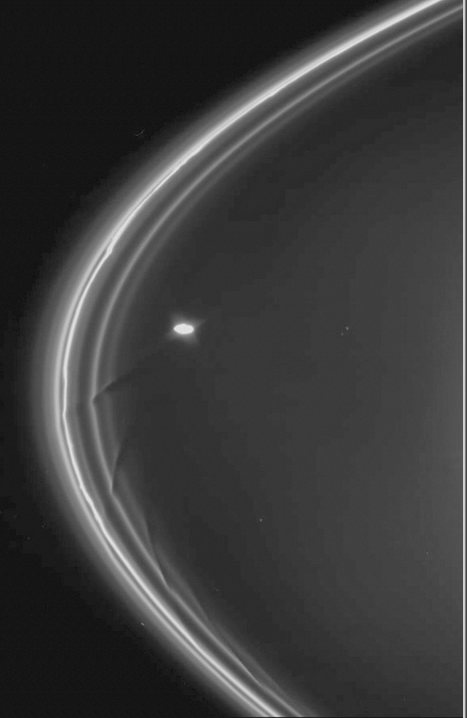

The Effect of Prometheus on the F Ring

This movie features a simulation showing the changes to a portion of Saturn’s F ring as the shepherding moon Prometheus swings by it. The animation uses data obtained by the imaging cameras aboard NASA’s Cassini spacecraft.

This computer-generated simulation depicts a 10-degree portion of the F ring (out of the 360-degree sweep of the full F ring). Prometheus moves from left to right just below the field of view. In the full version, the moon’s effects on the ring are shown as they would occur over a total span of 72 days.

The abridged movie, “Dance of Particles in Saturn’s F Ring,” starts by showing the segment over an eight-day period just as Prometheus first passes by. It then jumps 60 days. We follow Prometheus’s return for another four days as the moon interacts with this section of the ring again. This version of the movie also shows a sequence of images of the F ring, Prometheus and the moon Pandora, obtained by Cassini’s cameras (see PIA07712).

The gravity of potato-shaped Prometheus (which averages 86 kilometers, or 53 miles across, but is, at its longest, 148 kilometers, or 92 miles, across) periodically creates streamer-channels in the F ring. To learn more and to watch another movie of this process, see PIA08397.

In the simulation, the ring particles bunch up and form clumps at the edges of the channels created by Prometheus. Each passage of Prometheus triggers the formation of objects at the channel edges, and these objects evolve with respect to the core of the F ring. These objects are likely clumps that are an integral part of the core of the ring rather than fully formed moonlets. This simulation helps to explain the complexity of the structure of the F ring.

The animation was made by a Cassini imaging team member based at Queen Mary, University of London.

The Cassini-Huygens mission is a cooperative project of NASA, the European Space Agency and the Italian Space Agency. The Jet Propulsion Laboratory, a division of the California Institute of Technology in Pasadena, manages the mission for NASA’s Science Mission Directorate, Washington, D.C. The Cassini orbiter and its two onboard cameras were designed, developed and assembled at JPL. The imaging operations center is based at the Space Science Institute in Boulder, Colo.

Credit: NASA/JPL/Space Science Institute